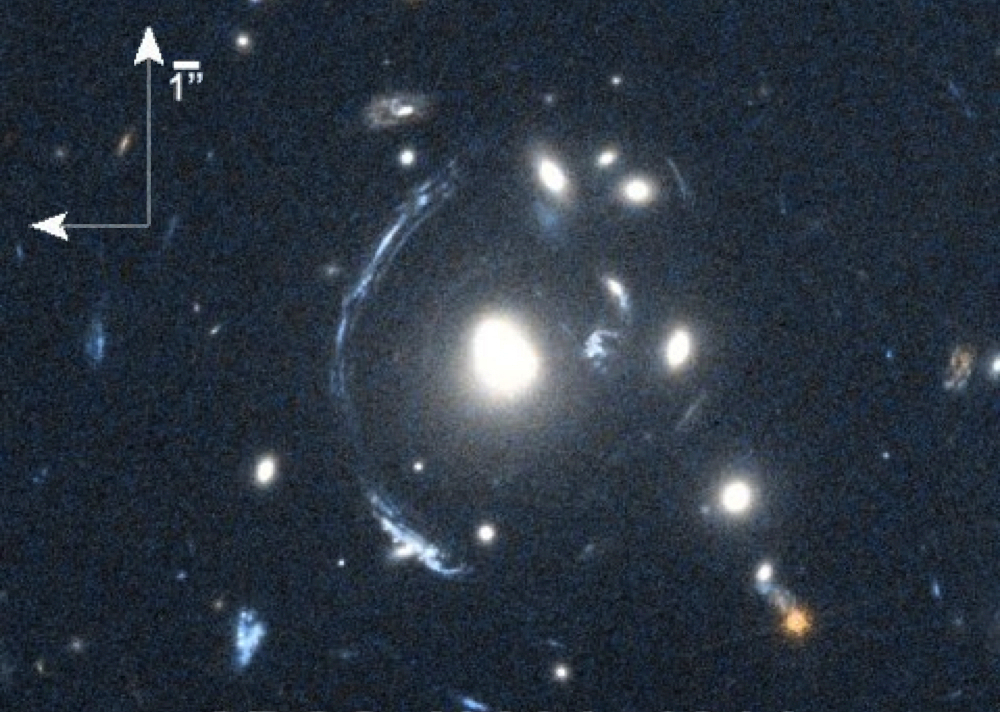

Smeared and Magnified Galaxy

The young galaxy SDSS090122.37+181432.3, also known as S0901, is seen here as the bright arc to the left of the central bright galaxy. The distorted view of S0901 is caused by gravitational lensing, resulting from one or more galaxies that lie between the observer and S0901. Although one effect of lensing is to distort the image, another effect is to magnify the light of the lensed object. This effect was used to enable scientists to study S0901 with Herschel's Heterodyne Instrument for the Far-Infrared (HIFI).

This image was obtained in May, 2010, using the Wide Field Camera 3 on the NASA/ESA Hubble Space Telescope.

Herschel is a European Space Agency mission, with science instruments provided by consortia of European institutes and with important participation by NASA. While the observatory stopped making science observations in April 2013, after running out of liquid coolant, as expected, scientists continue to analyze its data. NASA's Herschel Project Office is based at JPL. JPL contributed mission-enabling technology for two of Herschel's three science instruments, including HIFI. The NASA Herschel Science Center, part of the Infrared Processing and Analysis Center at the California Institute of Technology in Pasadena, supports the U.S. astronomical community. Caltech manages JPL for NASA.

Credit: NASA/STScI; S. Allam and team; and the Master Lens Database, L. A. Moustakas, K. Stewart, et al (2014)